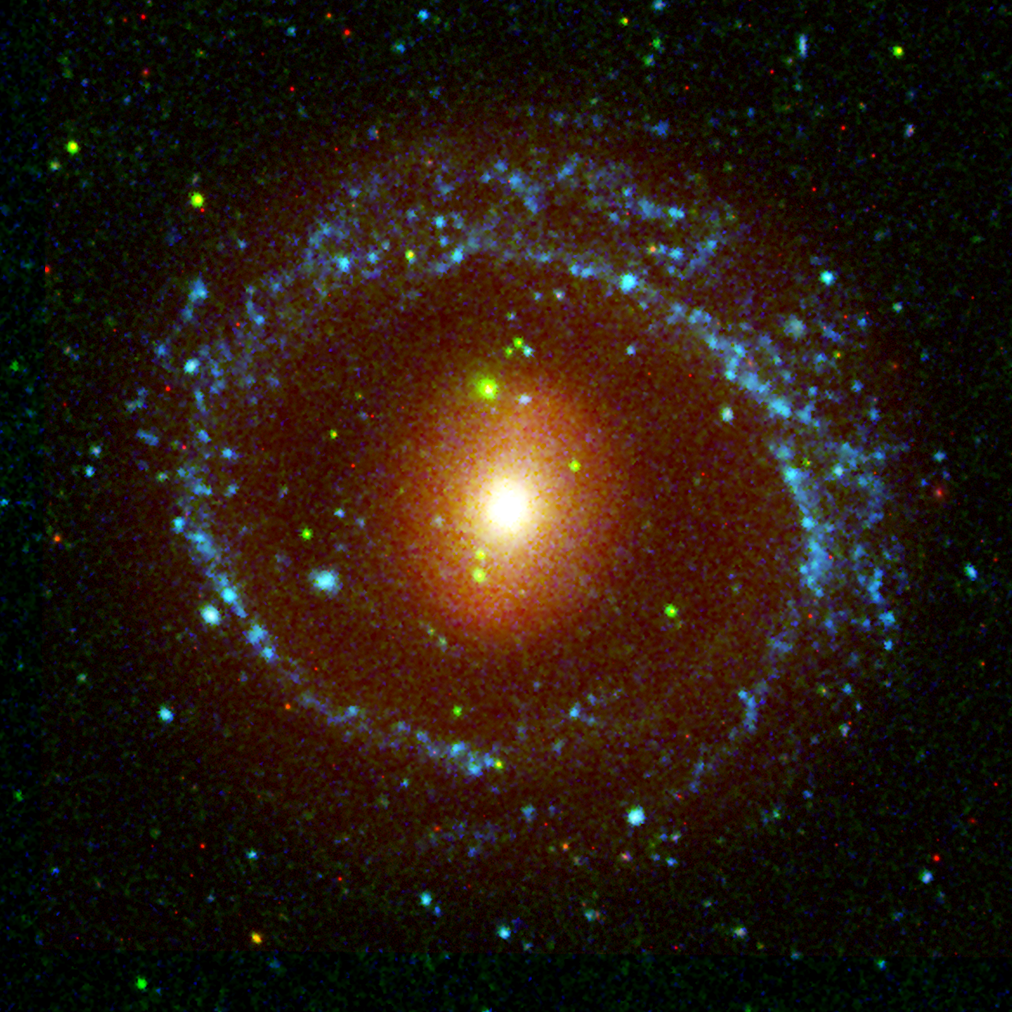

NGC 1291

This image from NASA’s Galaxy Evolution Explorer shows the galaxy NGC 1291, located about 33 million light-years away in the constellation Eridanus. NGC 1291 is notable for its unusual inner bar and outer ring structure.

Blue represents ultraviolet light captured by the telescope’s long-wavelength detector. Green shows ultraviolet light from the short-wavelength detector, and red shows red visible light from the Cerro Tololo Inter-American Observatory, Chile.

The Galaxy Evolution Explorer data was taken in December 2003.

Credit: NASA/JPL-Caltech/CTIO